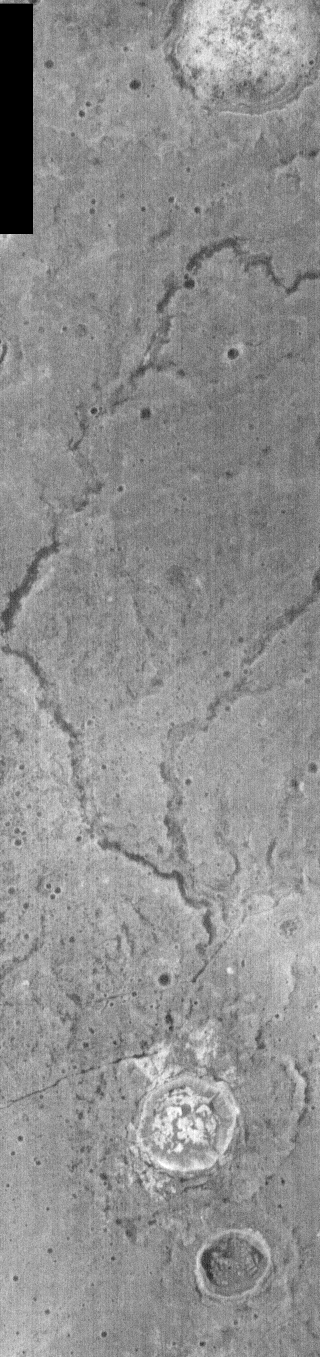

Tinto Vallis Fluvial Channel

This night time IR image shows a small fluvial channel located near Tinto Vallis. These channels are northeast of Tyrrhena Patera and its related lava flows. Tyrrhena Patera is one of the larger volcanic complexs in the southern hemisphere of Mars. Small channels are easy to see in nighttime IR, with the cold channel floor (dark) contrasting from the warmer (bright) surroundings.

NOTE: in nighttime images North is to the bottom of the image.

Image information: IR instrument. Latitude -24.6, Longitude 349.7 East (10.3 West). 100 meter/pixel resolution.

Note: this THEMIS visual image has not been radiometrically nor geometrically calibrated for this preliminary release. An empirical correction has been performed to remove instrumental effects. A linear shift has been applied in the cross-track and down-track direction to approximate spacecraft and planetary motion. Fully calibrated and geometrically projected images will be released through the Planetary Data System in accordance with Project policies at a later time.

NASA’s Jet Propulsion Laboratory manages the 2001 Mars Odyssey mission for NASA’s Office of Space Science, Washington, D.C. The Thermal Emission Imaging System (THEMIS) was developed by Arizona State University, Tempe, in collaboration with Raytheon Santa Barbara Remote Sensing. The THEMIS investigation is led by Dr. Philip Christensen at Arizona State University. Lockheed Martin Astronautics, Denver, is the prime contractor for the Odyssey project, and developed and built the orbiter. Mission operations are conducted jointly from Lockheed Martin and from JPL, a division of the California Institute of Technology in Pasadena.

Credit: NASA/JPL/Arizona State University